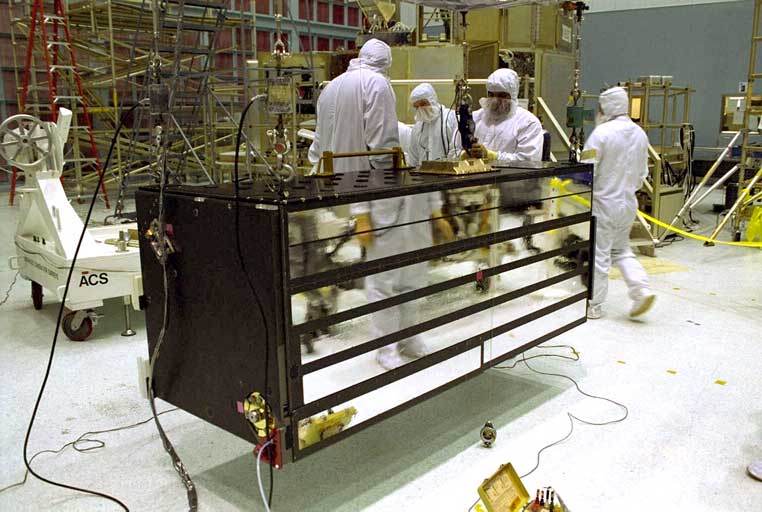

ACS in the Clean Room (GSFC)

Credit: NASA